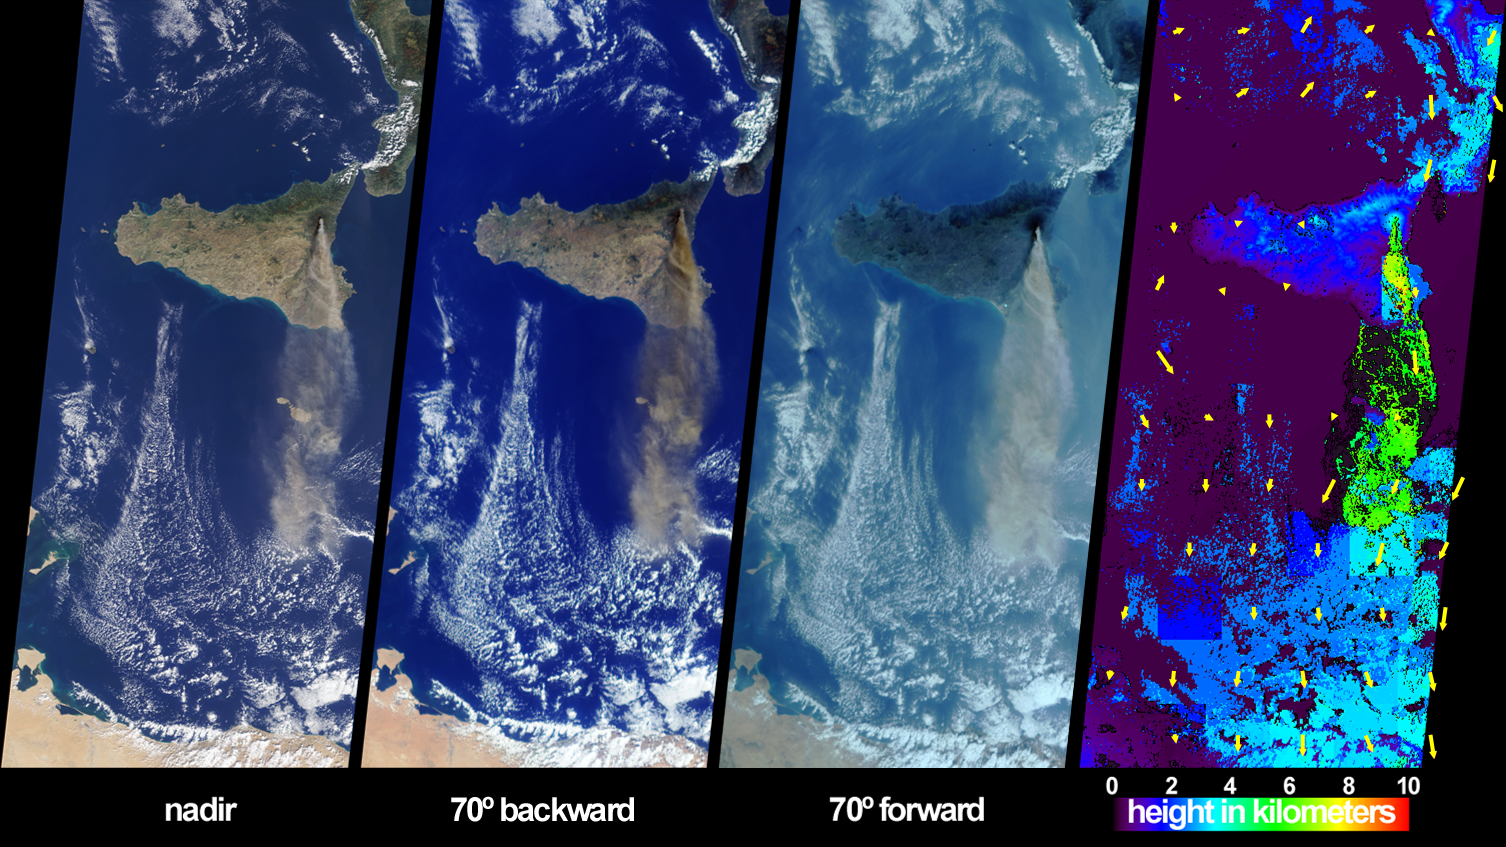

Sicily’s October Sky

The height and southward extent of the ash plume emanating from Sicily’s Mount Etna volcano on October 27 are captured in these four image panels from the Multi-angle Imaging SpectroRadiometer (MISR). Mount Etna, Europe’s most active volcano, was revived when a series of intermittent minor earthquakes shook the eastern edge of Sicily and parts of mainland Italy during September and October. The eruption of Etna sent a thick blanket of volcanic ash over much of eastern Sicily, sparked forest fires, and destroyed or damaged hundreds of buildings with lava flows and pyroclastic activities. October 27, 2002, marks the start of the second period of intense activity from Etna in little over a year. The previous period of activity occurred during July and August 2001, during which time MISR also observed extensive ash plumes emanating from the volcano ( http://www-misr.jpl.nasa.gov/gallery/galhistory/2001_jul_25.html).

The three natural-color (red, green and blue) images depict the scene as observed by MISR’s downward-looking (nadir) camera and most oblique (70-degree) backward and forward-viewing cameras. Both images from the oblique cameras enhance the appearance of the ash plume, which extends southward about 400 kilometers toward Libya.

The right-hand panel provides a stereoscopically retrieved height field of the clouds and ash plume. Clouds are generally situated between 2 and 4 kilometers above the surface, and Etna’s ash plume extends skyward to altitudes of 5 to 6 kilometers. Retrieved cloud-tracked wind vectors are indicated by yellow arrows superimposed over the height field. The vectors point in the direction of motion and their lengths are proportional to speed. The longest vector corresponds to a wind speed of about 7 meters per second. (In this display, the vectors have not been classified by height, and may represent winds associated with clouds at different altitudes.) Heights and motion vectors are derived from automated matching of spatial features among different viewing angles, and accurate camera-to-camera geometric registration is important for this process to achieve accurate results. Since the land surface is static, the low speeds obtained over clear land indicate that the retrievals are working properly. When the stereoscopic retrieval determines that a location is at a near-surface altitude, or if there is insufficient spatial contrast but MISR’s nadir-camera radiometric cloud mask indicates clear sky, digital surface elevation data are displayed instead. Some parts of the ash plume exhibit insufficient spatial contrast for stereoscopic retrieval but were classified as cloudy by the radiometric cloud mask; these areas are shown in dark gray.

The Multi-angle Imaging SpectroRadiometer observes the daylit Earth continuously from pole to pole, and every 9 days views the entire globe between 82 degrees north and 82 degrees south latitude. These data products were generated from a portion of the imagery acquired during Terra orbit 15204. The panels cover an area of 380 kilometers x 845 kilometers, and utilize data from blocks 59 to 64 within World Reference System-2 path 189.

Credit: NASA/GSFC/LaRC/JPL, MISR Team